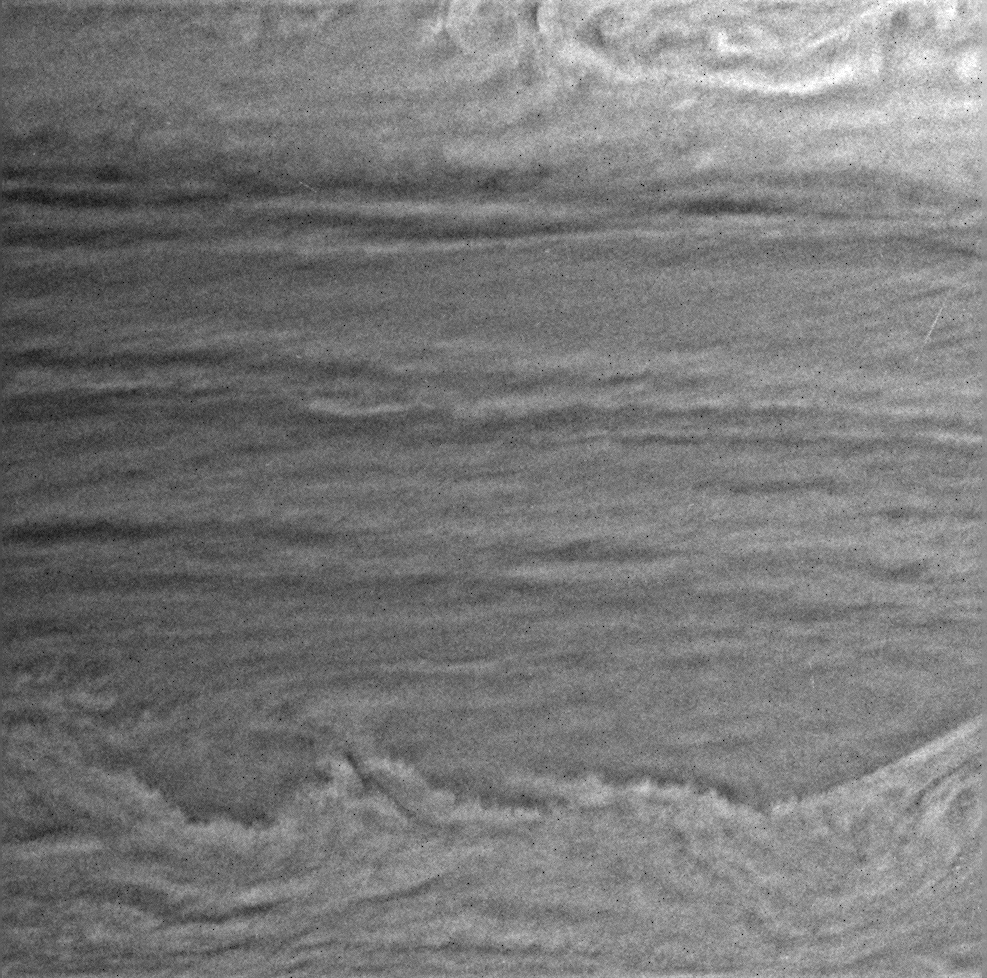

Storm Factory?

Views like this one from Cassini are helping scientists unravel some of the mysteries of Saturn’s complex atmosphere.

The turbulent, wavy pattern at the bottom of the image has the appearance of a region that may be spawning vortices, or swirling storms, in the planet’s atmosphere. The bright chaotic region at the top appears to have strong vertical winds. To understand the nature of activity taking place in a region on Saturn, imaging scientists often compare views of the same region taken at different times.

This image was taken with the Cassini spacecraft narrow angle camera on Jan. 23, 2005, at a distance of approximately 2.8 million kilometers (1.7 million miles) from Saturn through a filter sensitive to wavelengths of infrared light centered at 727 nanometers. The image scale is 16 kilometers (10 miles) per pixel.

The Cassini-Huygens mission is a cooperative project of NASA, the European Space Agency and the Italian Space Agency. The Jet Propulsion Laboratory, a division of the California Institute of Technology in Pasadena, manages the mission for NASA’s Science Mission Directorate, Washington, D.C. The Cassini orbiter and its two onboard cameras were designed, developed and assembled at JPL. The imaging team is based at the Space Science Institute, Boulder, Colo.

Credit: NASA/JPL/Space Science Institute